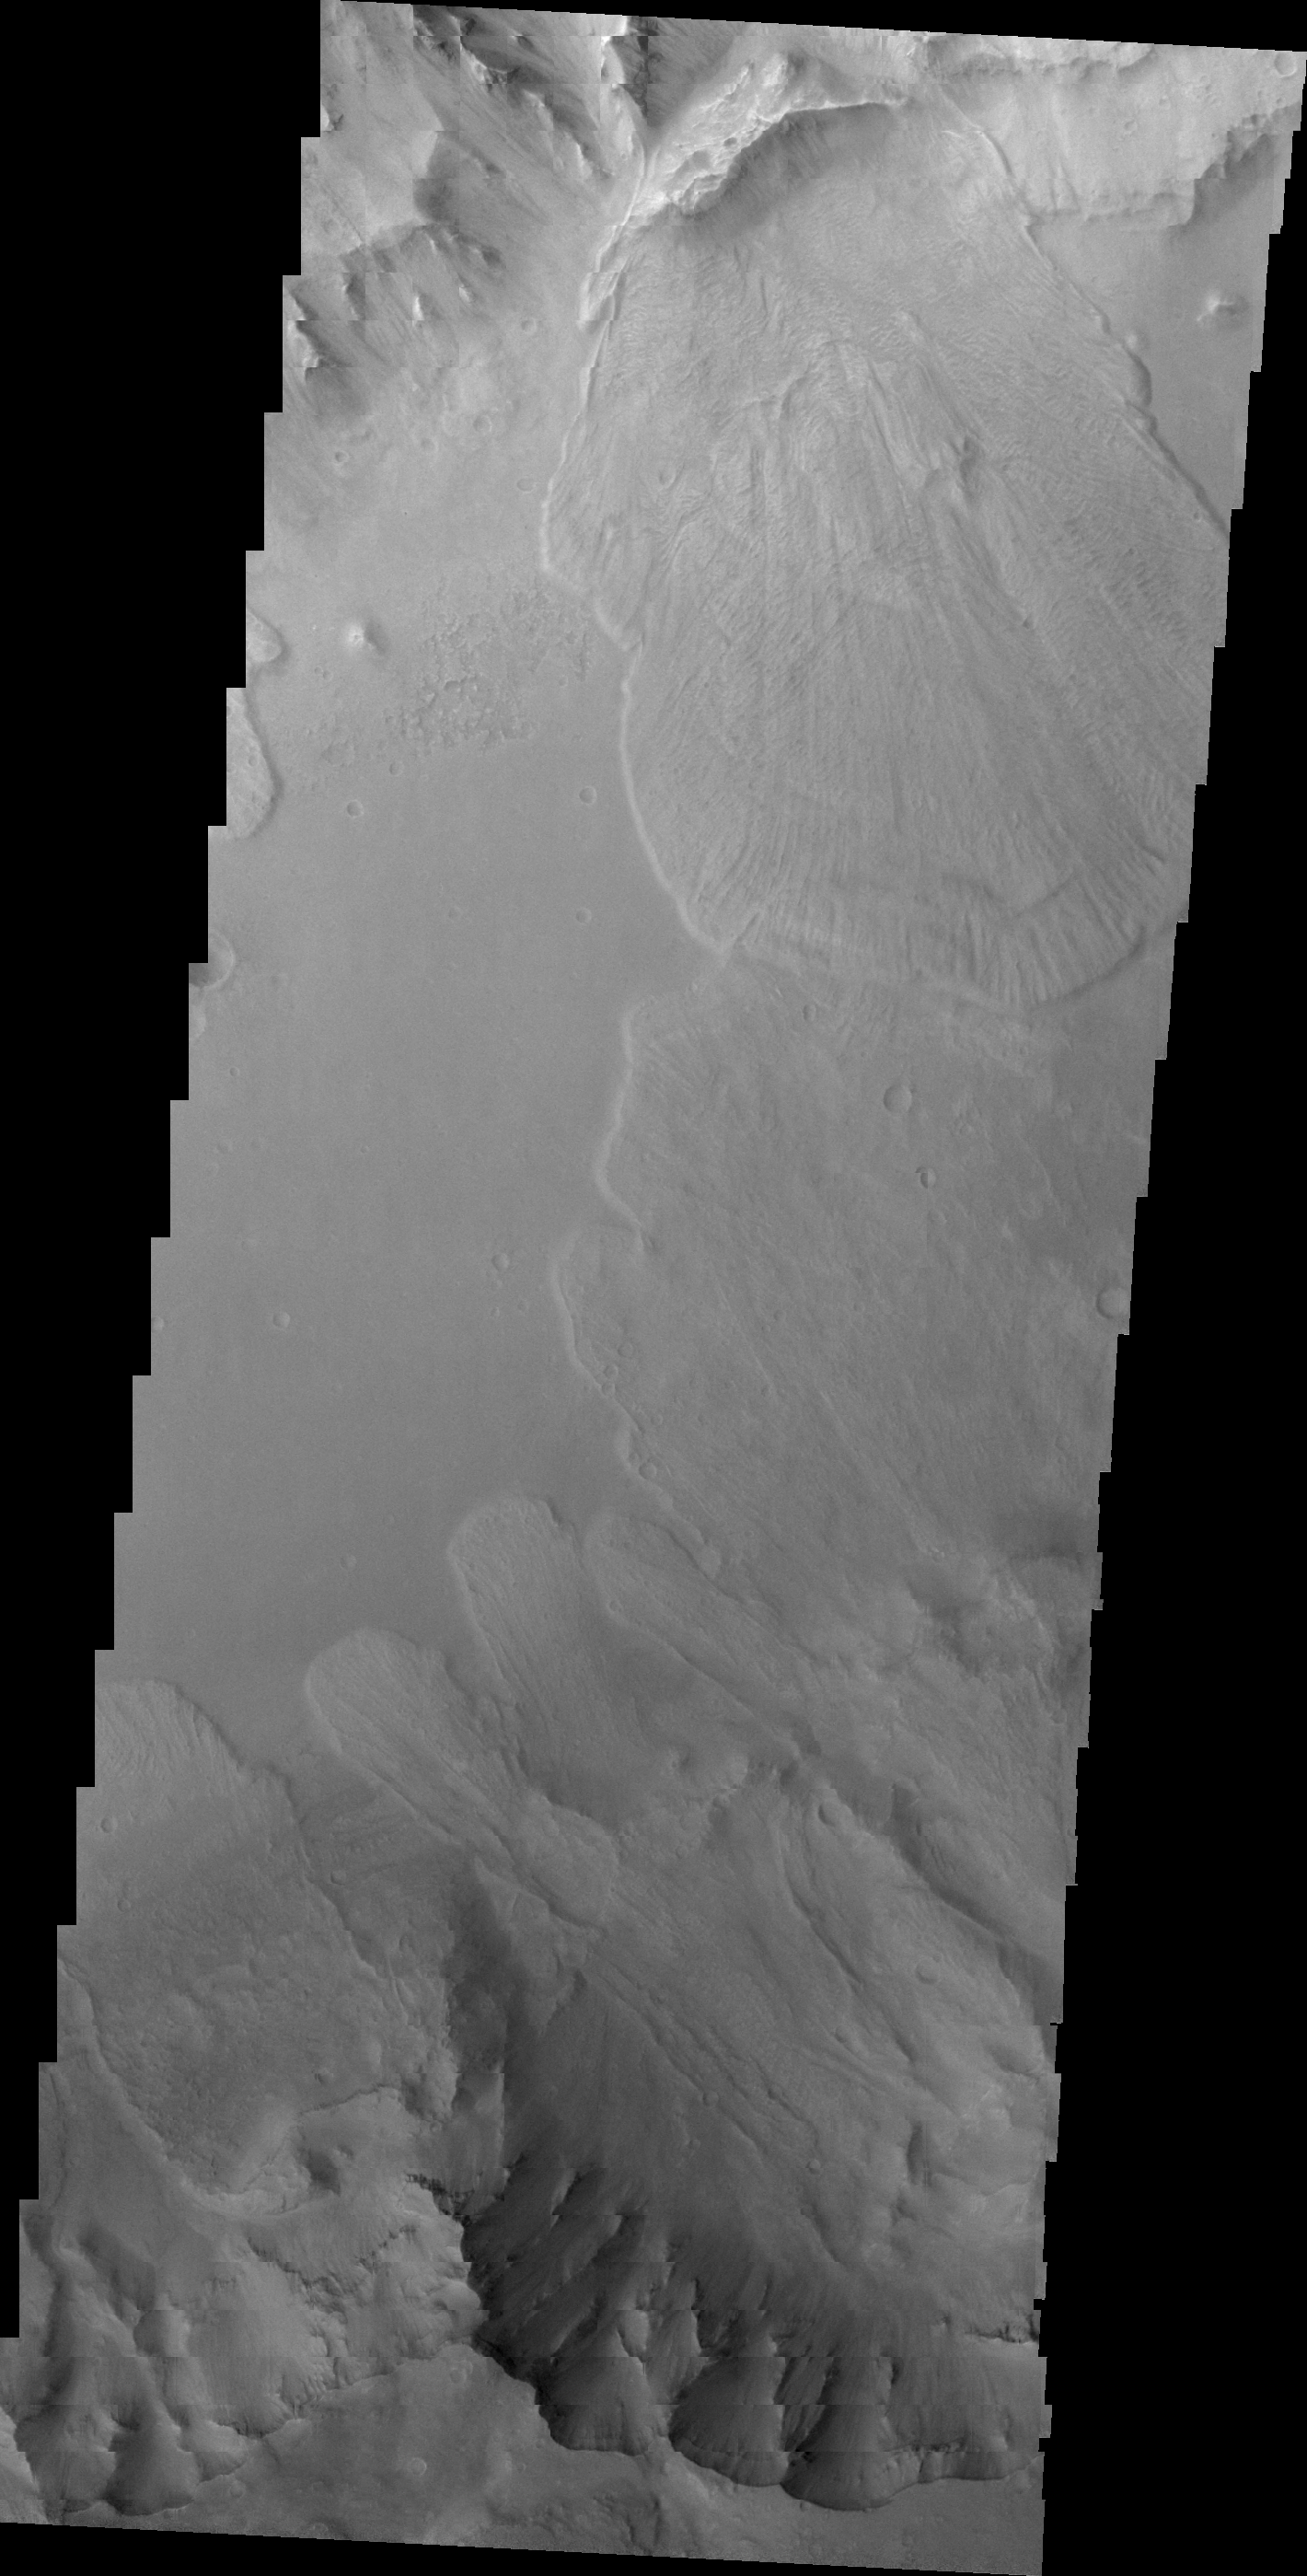

Capri Chasma

This VIS image of Capri Chasma shows multiple landslide deposits. This is the same region shown in last Friday’s IR image.

Image information: VIS instrument. Latitude -8.1N, Longitude 318.6E. 21 meter/pixel resolution.

Please see the THEMIS Data Citation Note for details on crediting THEMIS images.

Note: this THEMIS visual image has not been radiometrically nor geometrically calibrated for this preliminary release. An empirical correction has been performed to remove instrumental effects. A linear shift has been applied in the cross-track and down-track direction to approximate spacecraft and planetary motion. Fully calibrated and geometrically projected images will be released through the Planetary Data System in accordance with Project policies at a later time.

NASA’s Jet Propulsion Laboratory manages the 2001 Mars Odyssey mission for NASA’s Office of Space Science, Washington, D.C. The Thermal Emission Imaging System (THEMIS) was developed by Arizona State University, Tempe, in collaboration with Raytheon Santa Barbara Remote Sensing. The THEMIS investigation is led by Dr. Philip Christensen at Arizona State University. Lockheed Martin Astronautics, Denver, is the prime contractor for the Odyssey project, and developed and built the orbiter. Mission operations are conducted jointly from Lockheed Martin and from JPL, a division of the California Institute of Technology in Pasadena.

Credit: NASA/JPL/ASU